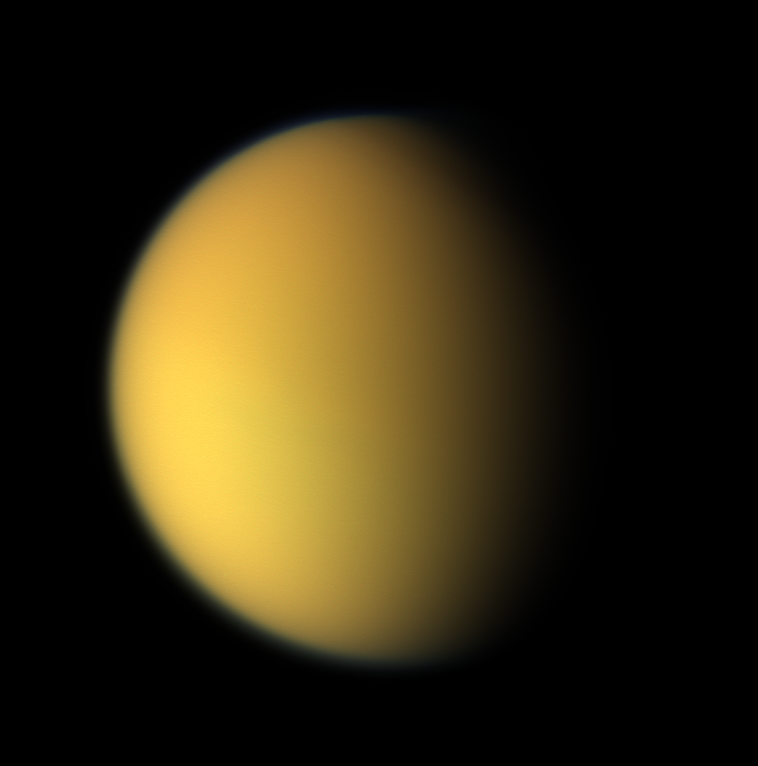

Cassini’s View of Titan: Natural Color Composite

This natural color composite was taken during the Cassini spacecraft’s April 16, 2005, flyby of Titan. It is a combination of images taken through three filters that are sensitive to red, green and violet light.

It shows approximately what Titan would look like to the human eye: a hazy orange globe surrounded by a tenuous, bluish haze. The orange color is due to the hydrocarbon particles which make up Titan’s atmospheric haze. This obscuring haze was particularly frustrating for planetary scientists following the NASA Voyager mission encounters in 1980-81. Fortunately, Cassini is able to pierce Titan’s veil at infrared wavelengths (see PIA06228).

North on Titan is up and tilted 30 degrees to the right.

The images to create this composite were taken with the Cassini spacecraft wide angle camera on April 16, 2005, at distances ranging from approximately 173,000 to 168,200 kilometers (107,500 to 104,500 miles) from Titan and from a Sun-Titan-spacecraft, or phase, angle of 56 degrees. Resolution in the images is approximately 10 kilometers per pixel.

The Cassini-Huygens mission is a cooperative project of NASA, the European Space Agency and the Italian Space Agency. The Jet Propulsion Laboratory, a division of the California Institute of Technology in Pasadena, manages the mission for NASA’s Science Mission Directorate, Washington, D.C. The Cassini orbiter and its two onboard cameras were designed, developed and assembled at JPL. The imaging team is based at the Space Science Institute, Boulder, Colo.

Credit: NASA/JPL/Space Science Institute